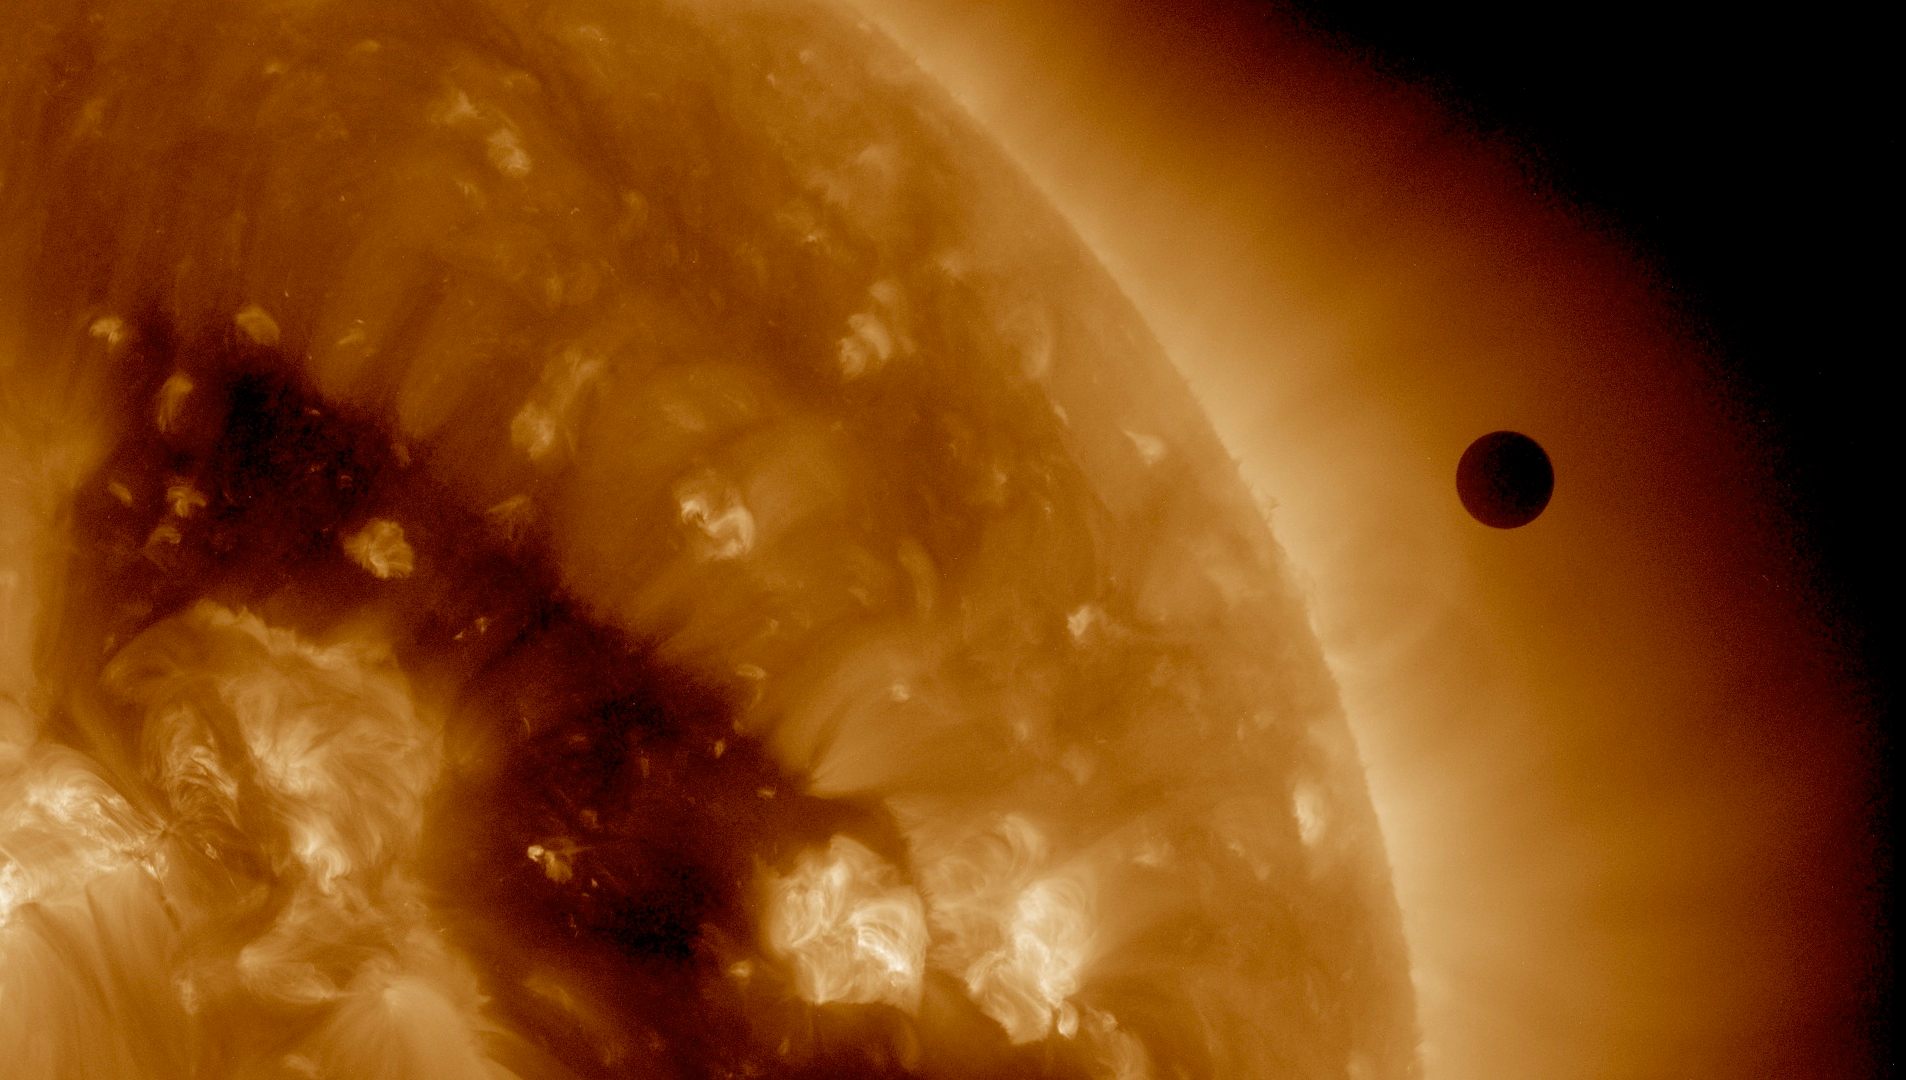

SDO's Ultra-high Definition View of 2012 Venus Transit - 193 Angstrom

NASA image captured June 6, 2012. On June 5-6 2012, SDO is collecting images of one of the rarest predictable solar events: the transit of Venus across the face of the sun. This event happens in pairs eight years apart that are separated from each other by 105 or 121 years. The last transit was in 2004 and the next will not happen until 2117.

Credit: NASA/SDO, AIA